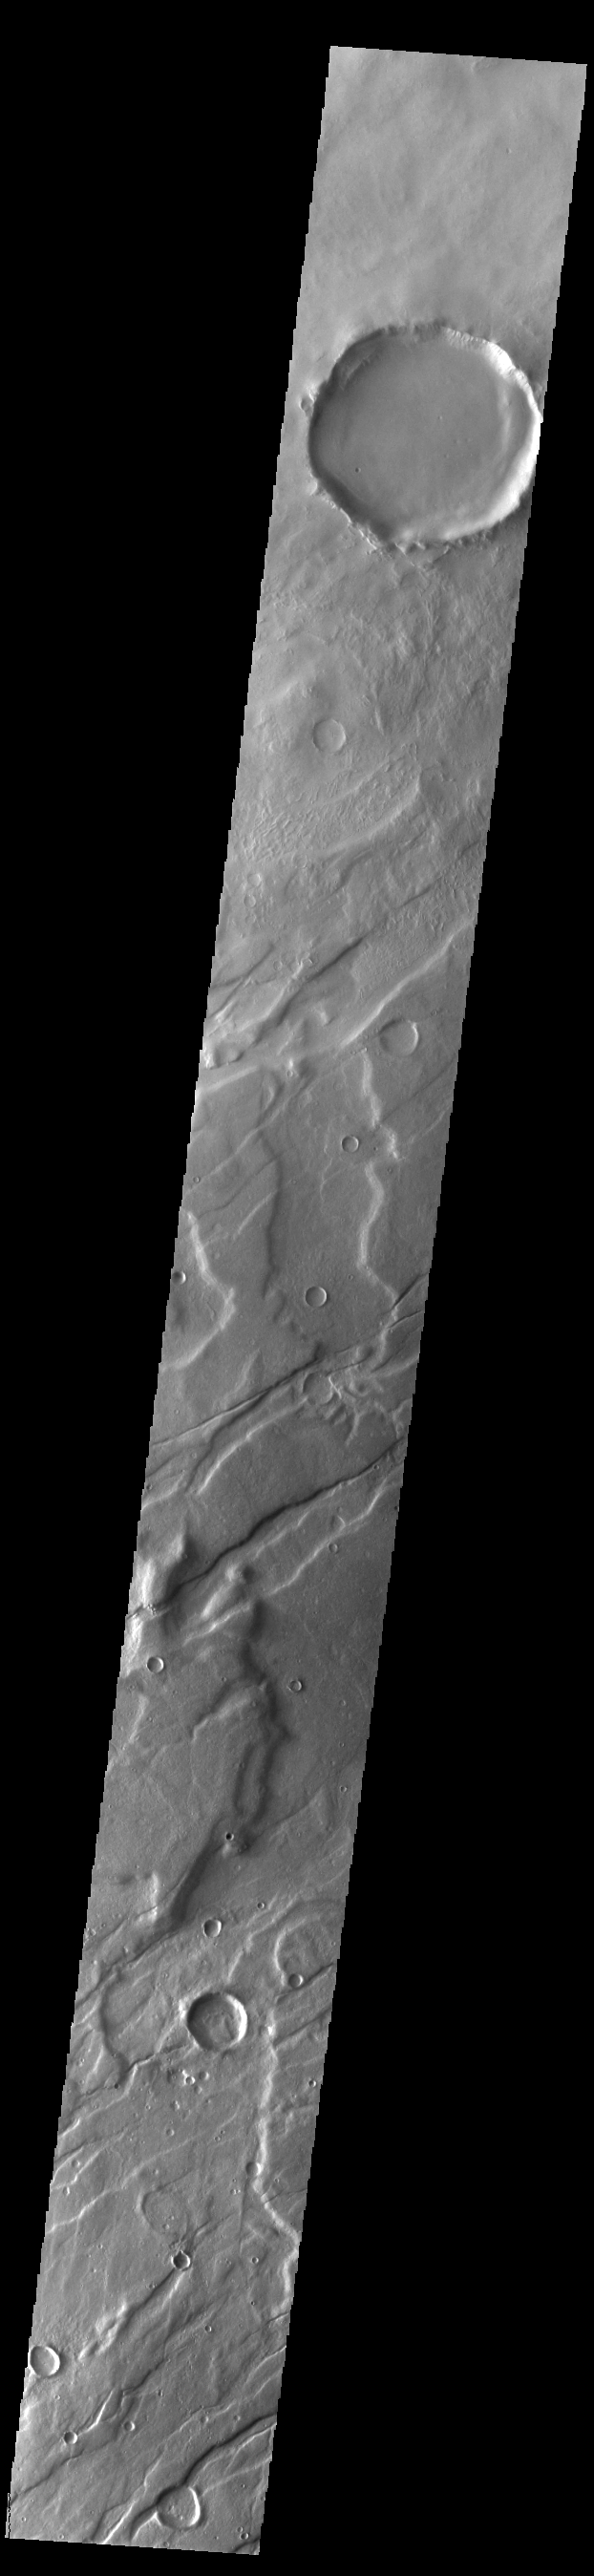

Mareotis Fossae

The linear features in this VIS image are called Mareotis Fossae. They are part of a huge region of graben that comprise Tempe Terra. The graben of Mareotis Fossae trend to the northeast, parallel to the fossae of Alba Mons located just to the west of Tempe Terra. Graben are formed by extension of the crust and faulting. When large amounts of pressure or tension are applied to rocks on timescales that are fast enough that the rock cannot respond by deforming, the rock breaks along faults. In the case of a graben, two parallel faults are formed by extension of the crust and the rock in between the faults drops downward into the space created by the extension. Numerous sets of graben are visible in this THEMIS image, trending from northeast to southwest. Because the faults defining the graben are formed perpendicular to the direction of the applied stress, we know that extensional forces were pulling the crust apart in the northwest/southeast direction. Mareotis Fossae is 1907km long (1185 miles).

Credit: NASA/JPL-Caltech/ASU